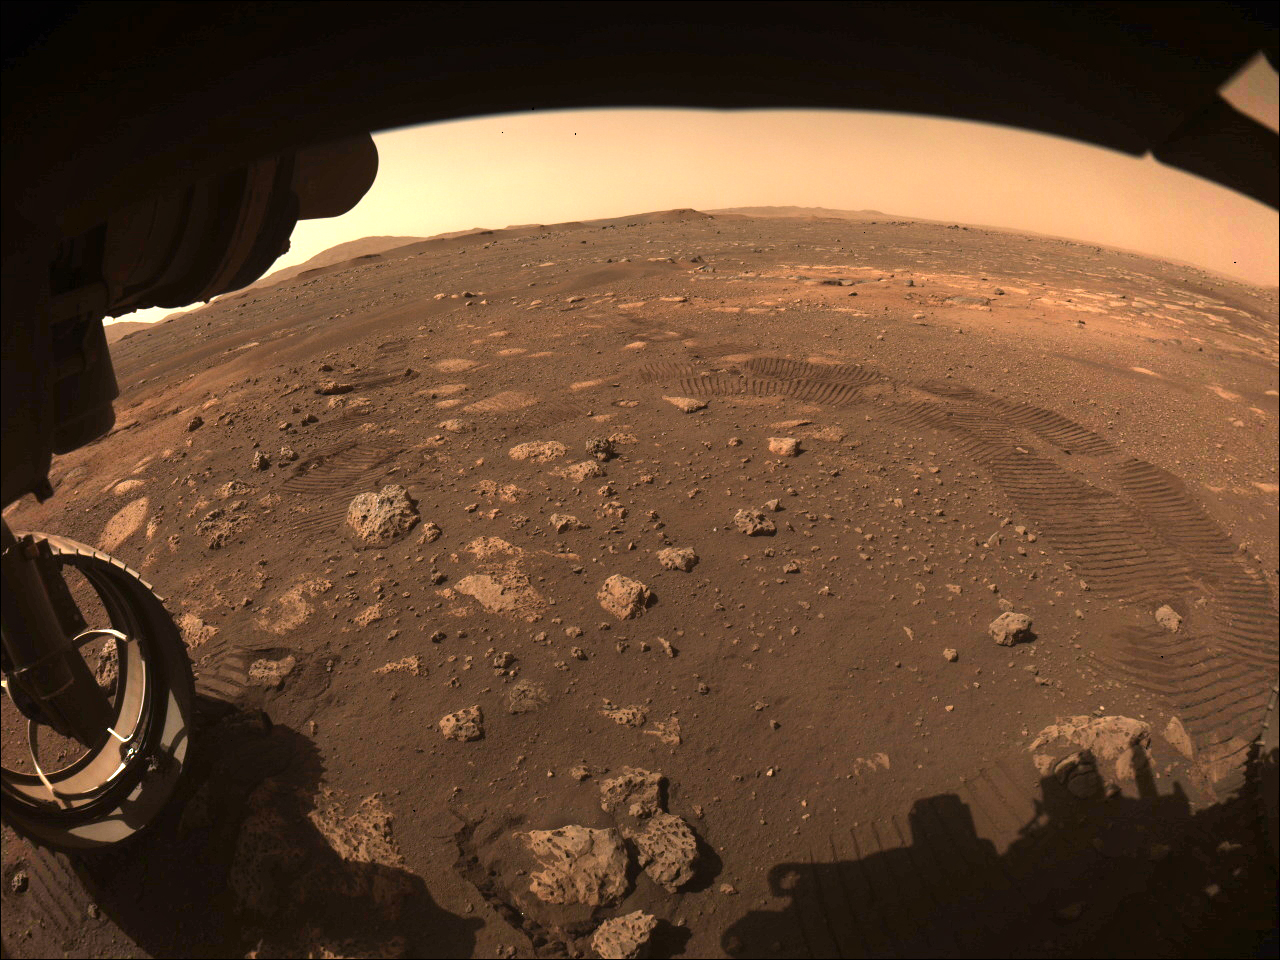

Perseverance Hazcam First Drive

This image was captured while NASA’s Perseverance rover drove on Mars for the first time on March 4, 2021. One of Perseverance’s Hazard Avoidance Cameras (Hazcams) captured this image as the rover completed a short traverse and turn from its landing site in Jezero Crater.

A key objective for Perseverance’s mission on Mars is astrobiology, including the search for signs of ancient microbial life. The rover will characterize the planet’s geology and past climate, pave the way for human exploration of the Red Planet, and be the first mission to collect and cache Martian rock and regolith (broken rock and dust).

Subsequent NASA missions, in cooperation with ESA (European Space Agency), would send spacecraft to Mars to collect these sealed samples from the surface and return them to Earth for in-depth analysis.

The Mars 2020 Perseverance mission is part of NASA’s Moon to Mars exploration approach, which includes Artemis missions to the Moon that will help prepare for human exploration of the Red Planet.

NASA’s Jet Propulsion Laboratory, which is managed for NASA by Caltech in Pasadena, California, built and manages operations of the Perseverance rover.

Credit: NASA/JPL-Caltech